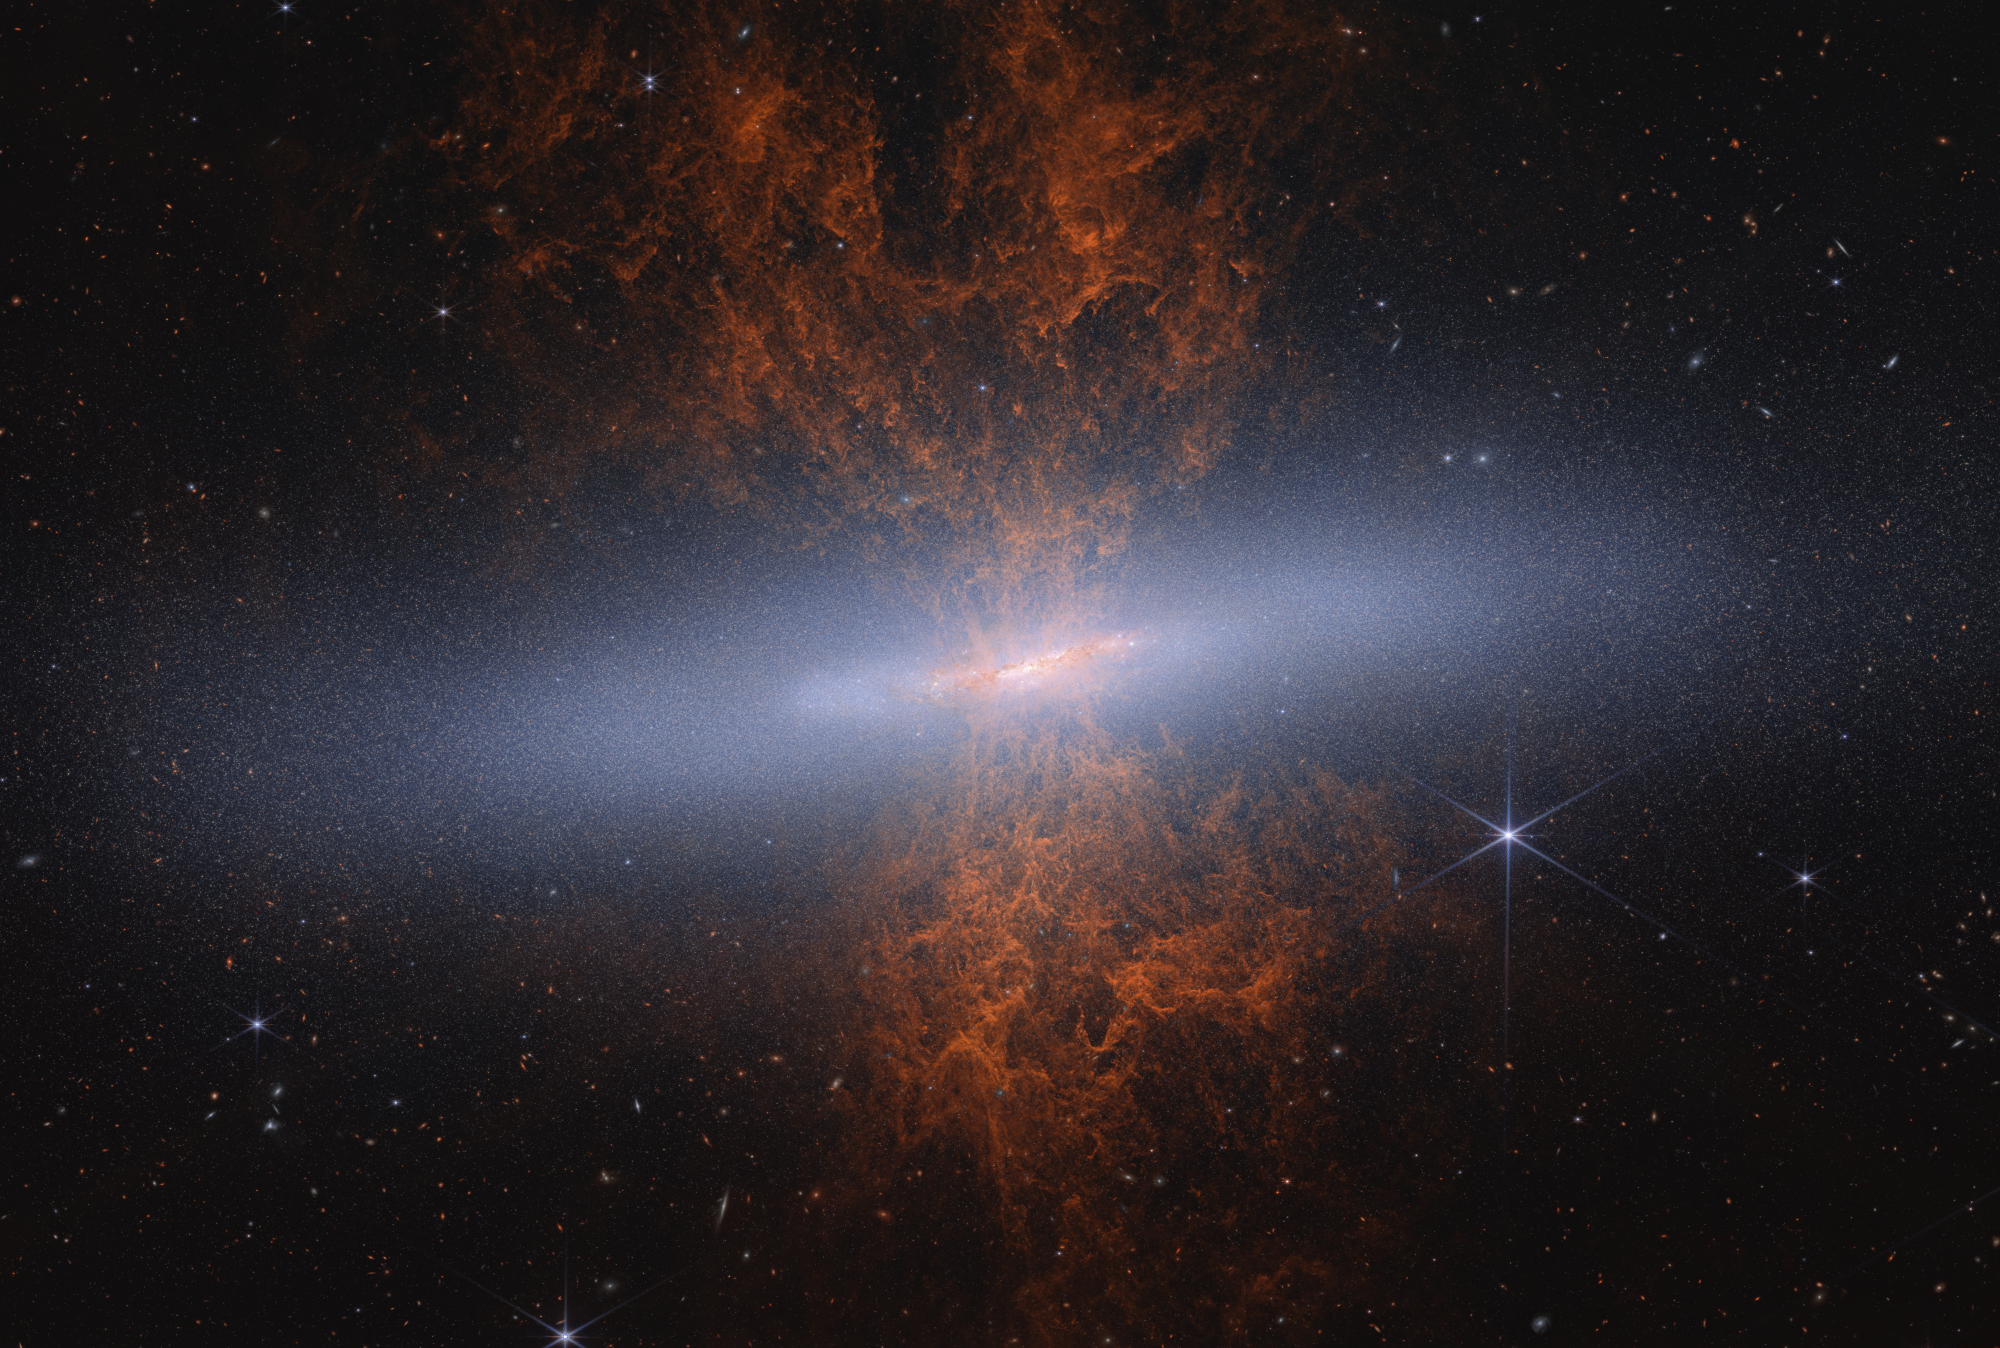

M82 Cigar Galaxy (NIRCam Image)

NASA’s James Webb Space Telescope recently observed edge-on starburst galaxy Messier 82 (M82), nicknamed the Cigar Galaxy. Webb’s near-infrared-light view is a snapshot in time, revealing a scene that has been evolving over a couple hundred million years. In near-infrared light, astronomers can see the galaxy’s distended disk structure and millions of individual stars — approximately 16.5 million — for the first time.

Webb’s imaging survey of the galaxy is helping astronomers investigate the formation history of M82 and will also shed light on the current processes occurring within the starburst galaxy.

Credit: Image: NASA, ESA, CSA, Adam Smercina (STScI, Tufts), Thomas Williams (University of Manchester); Image Processing: Alyssa Pagan (STScI)